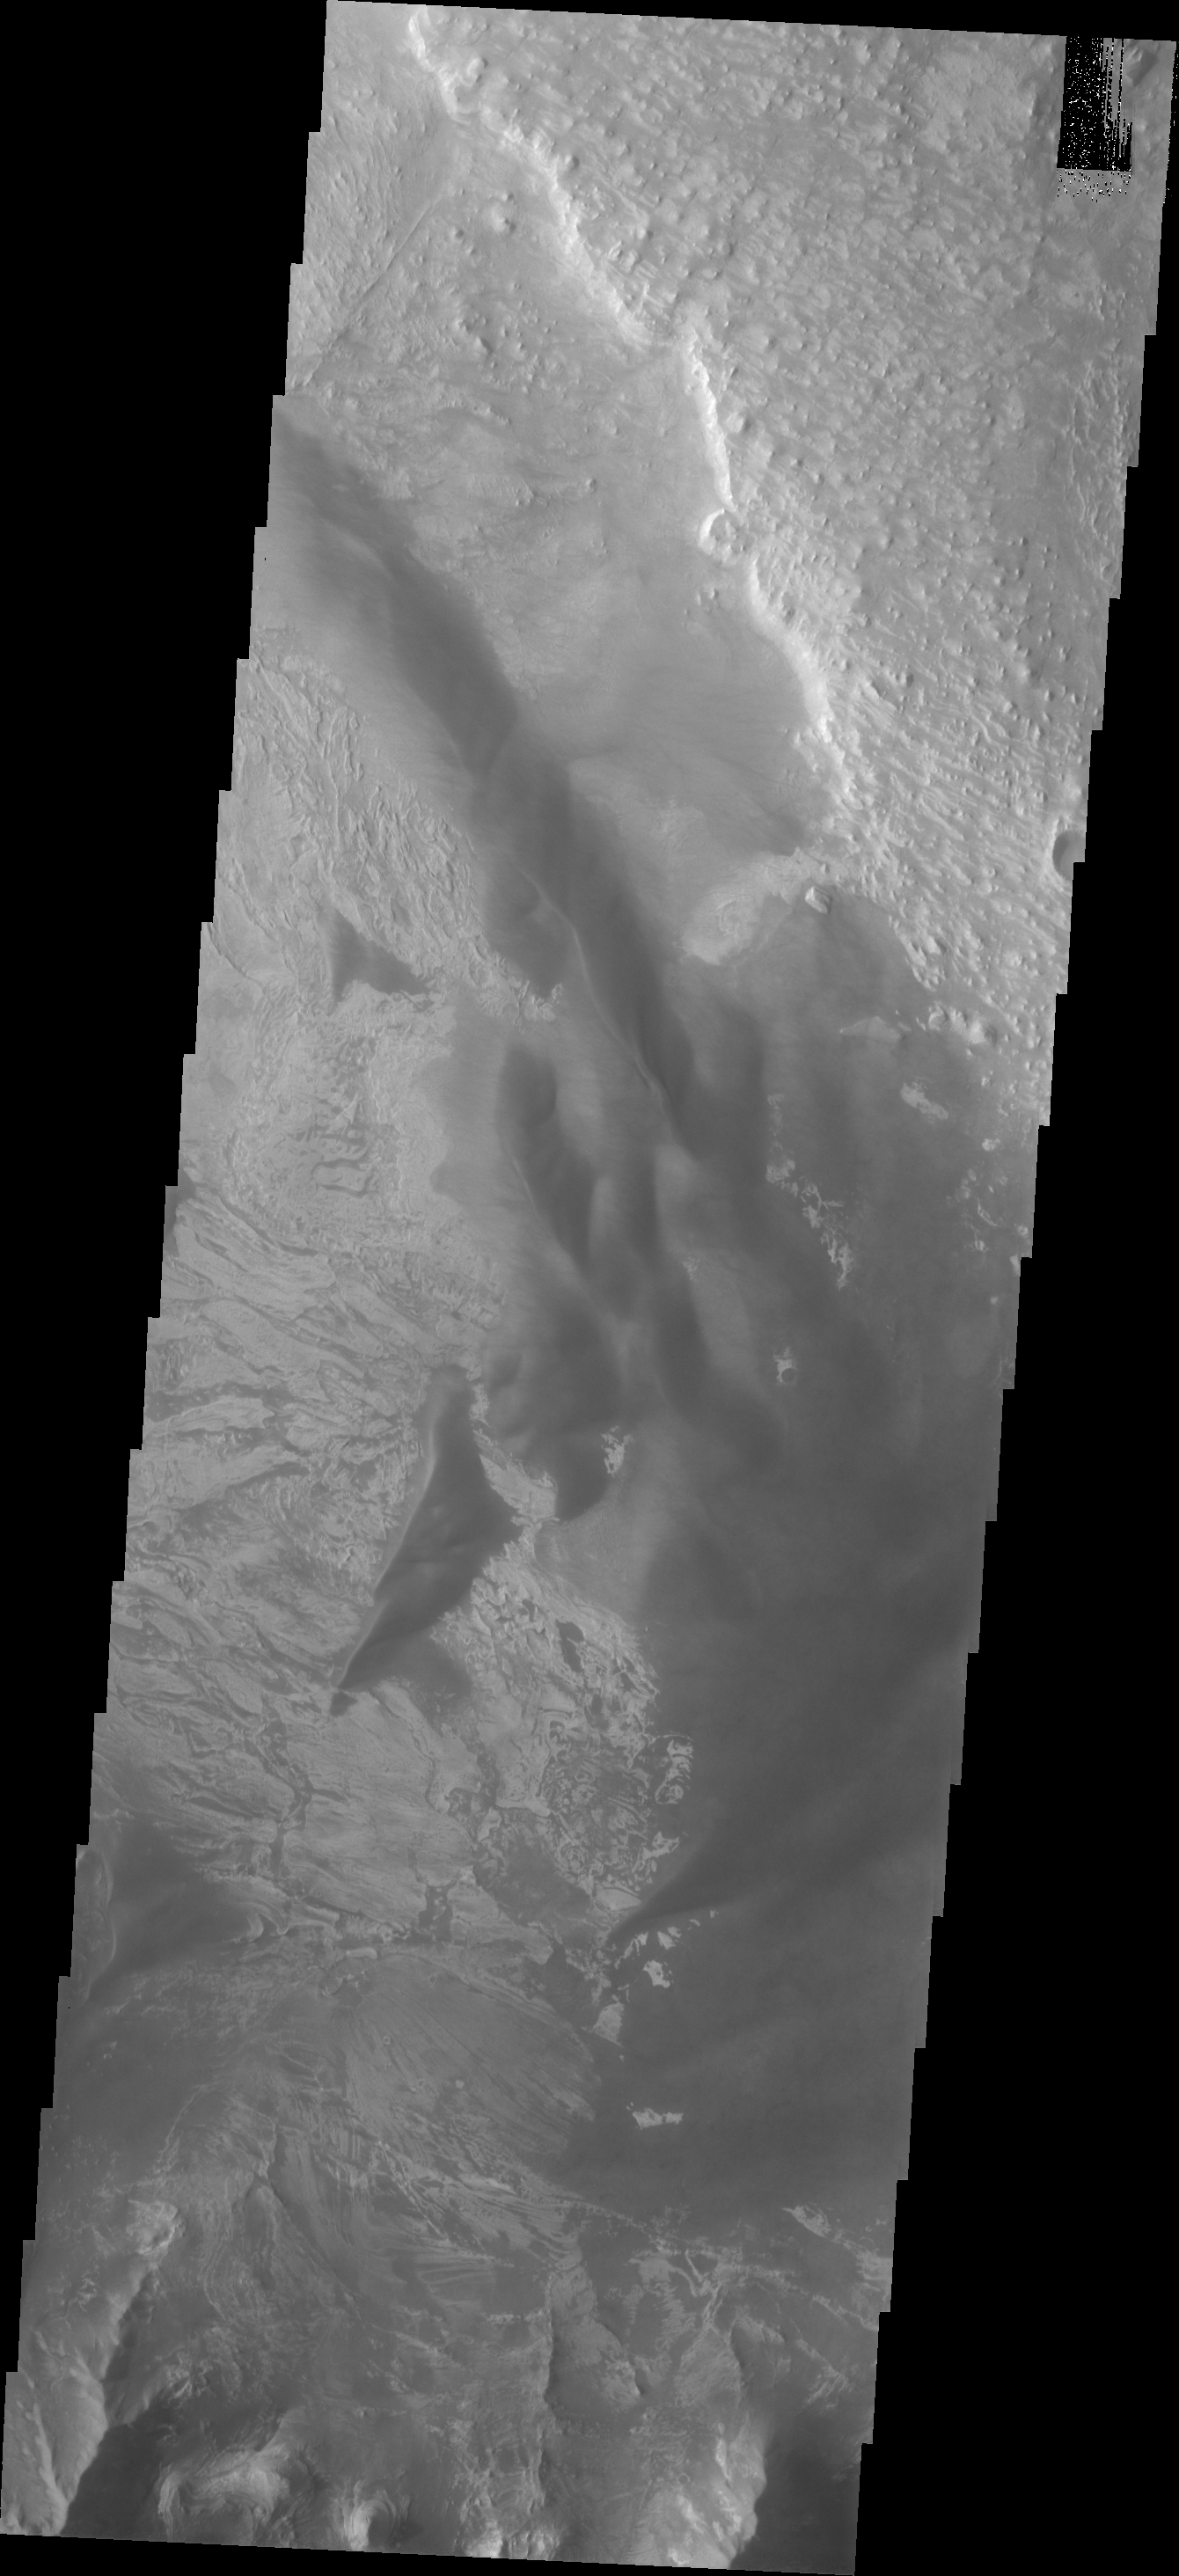

Investigating Mars: Melas Chasma

Melas Chasma is part of the largest canyon system on Mars, Valles Marineris. At only 563 km long (349 miles) it is not the longest canyon, but it is the widest. Located in the center of Valles Marineris, it has depths up to 9 km below the surrounding plains, and is the location of many large landslide deposits, as will as layered materials and sand dunes. There is evidence of both water and wind action as modes of formation for many of the interior deposits. Today’s image contains a large region of dunes between the canyon cliff face and the large ridge of material at the mid-elevation of the canyon. Fine materials have been concentrated into the dunes.

The Odyssey spacecraft has spent over 15 years in orbit around Mars, circling the planet more than 69000 times. It holds the record for longest working spacecraft at Mars. THEMIS, the IR/VIS camera system, has collected data for the entire mission and provides images covering all seasons and lighting conditions. Over the years many features of interest have received repeated imaging, building up a suite of images covering the entire feature. From the deepest chasma to the tallest volcano, individual dunes inside craters and dune fields that encircle the north pole, channels carved by water and lava, and a variety of other feature, THEMIS has imaged them all. For the next several months the image of the day will focus on the Tharsis volcanoes, the various chasmata of Valles Marineris, and the major dunes fields. We hope you enjoy these images!

Credit: NASA/JPL-Caltech/ASU